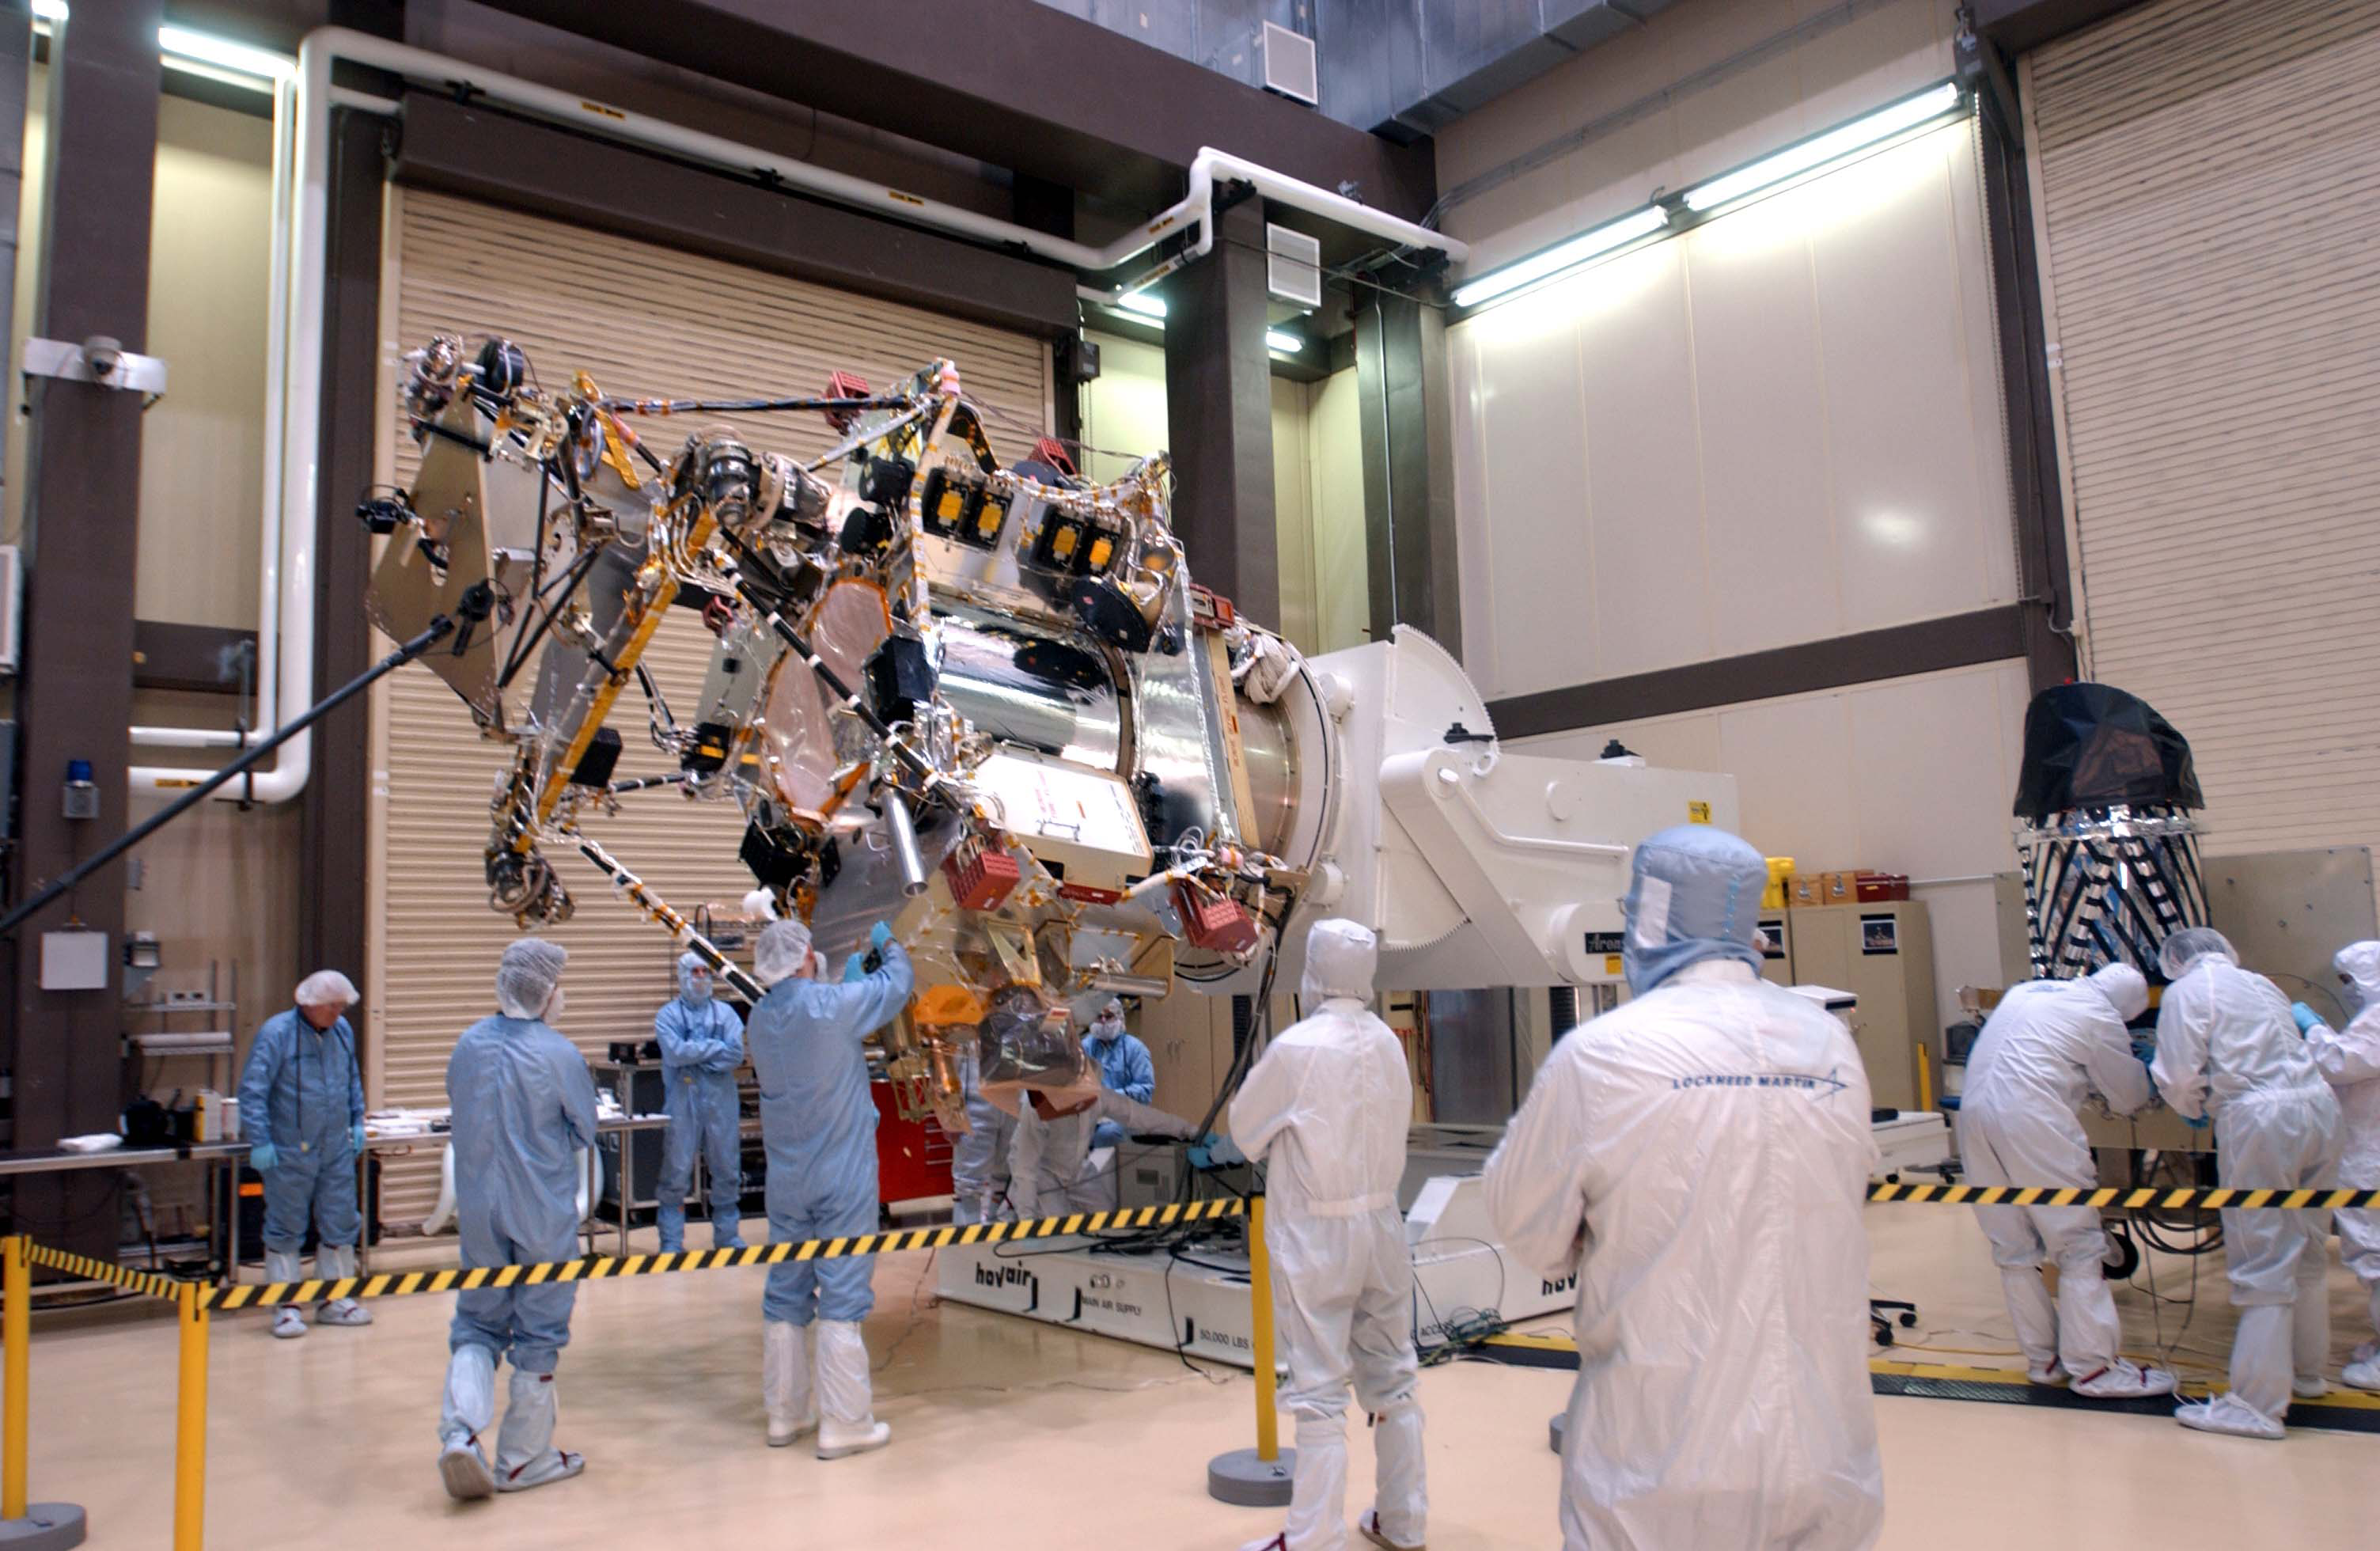

Camera Ready to Install on Mars Reconnaissance Orbiter

A telescopic camera called the High Resolution Imaging Science Experiment, or HiRISE, (right) was installed onto the main structure of NASA’s Mars Reconnaissance Orbiter (left) on Dec. 11, 2004 at Lockheed Martin Space Systems, Denver. The orbiter is scheduled for launch in August 2005 carrying six science instruments. Ball Aerospace and Technology Corp., Boulder, Colo., built this camera for the University of Arizona, Tucson, to supply for the mission.

Credit: NASA/JPL/LMSS